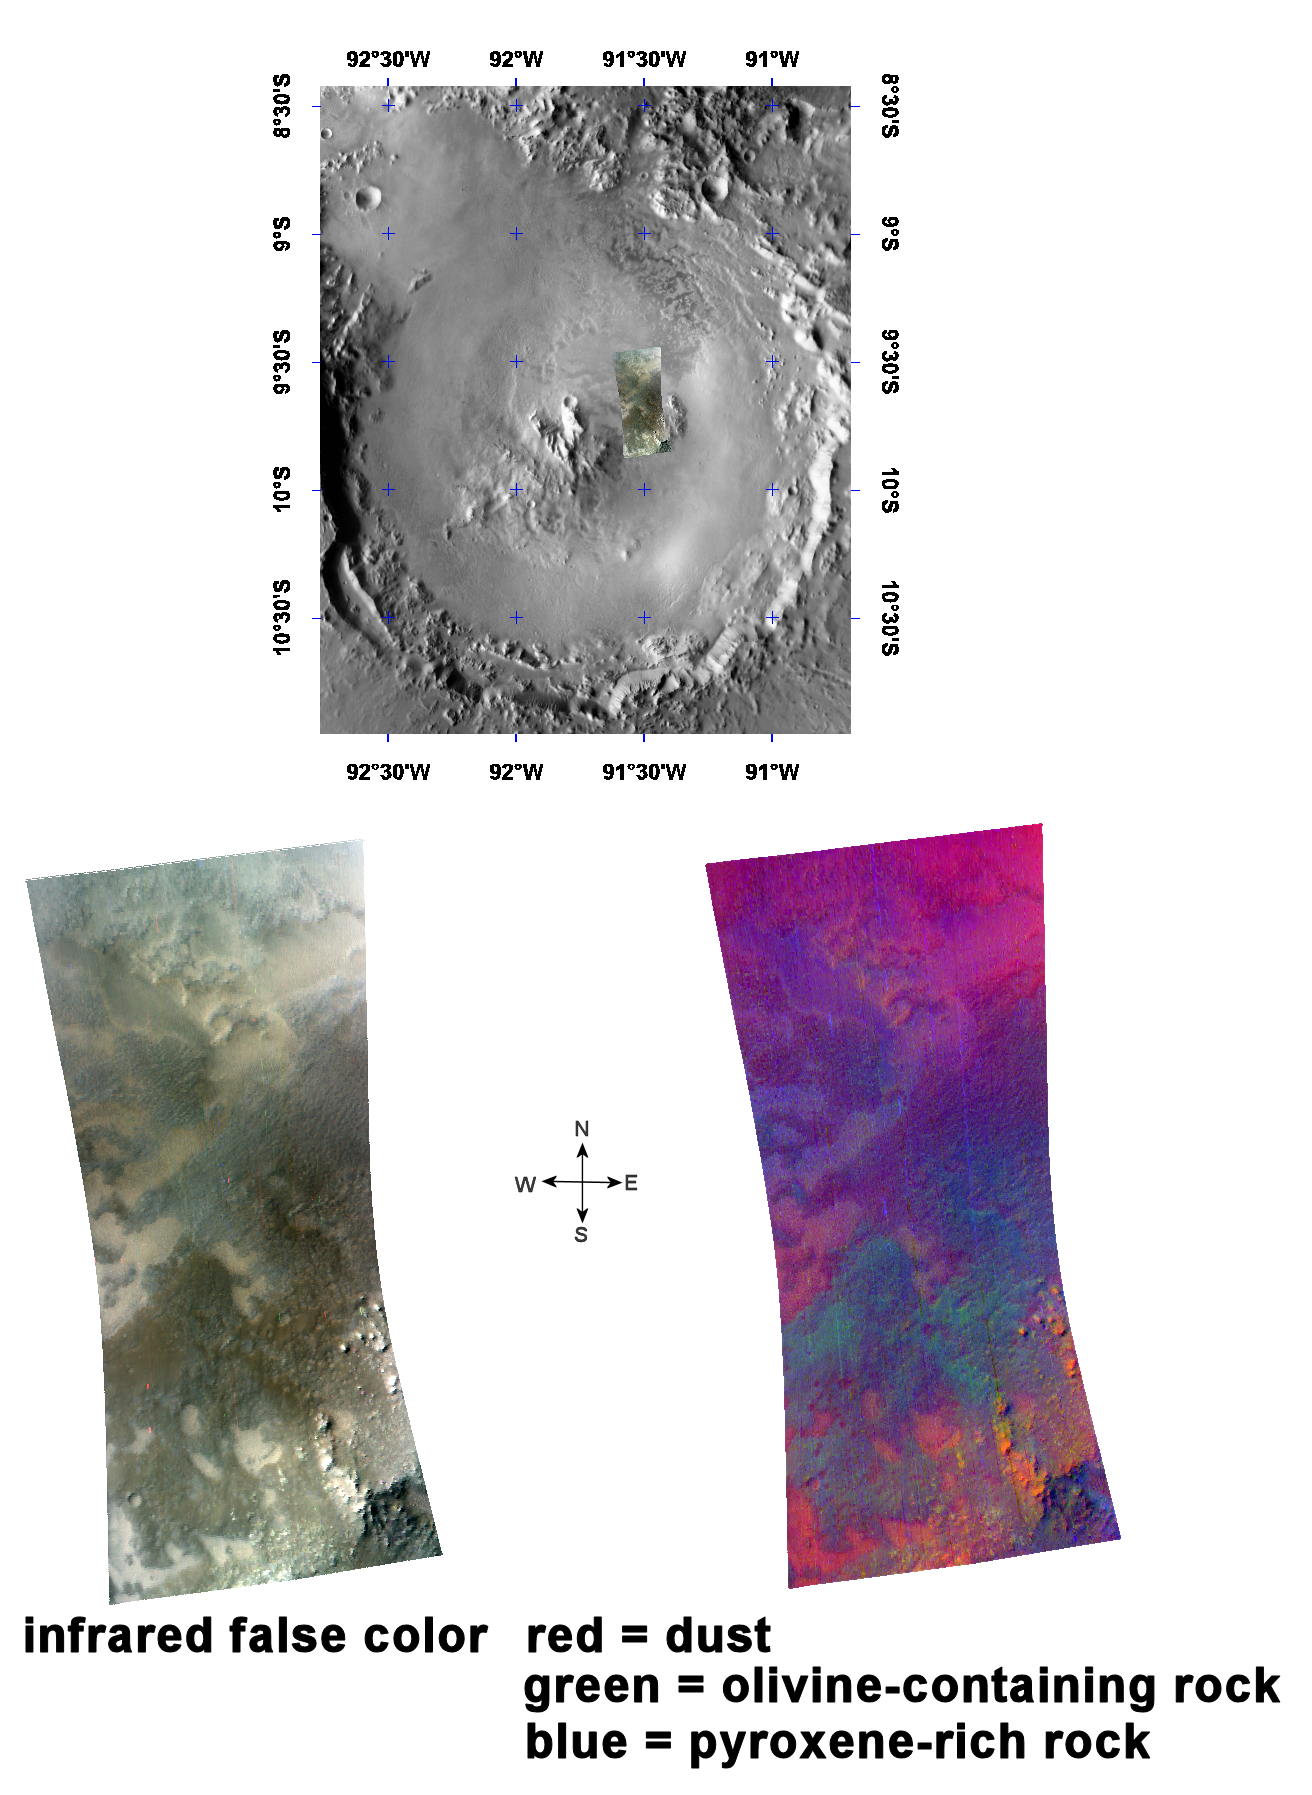

Oudemans Crater

This image of the interior of Oudemans Crater was taken by the Compact Reconnaissance Imaging Spectrometer for Mars (CRISM) at 1800 UTC (1:00 p.m. EDT) on October 2, 2006, near 9.8 degrees south latitude, 268.5 degrees east longitude. CRISM’s image was taken in 544 colors covering 0.36-3.92 micrometers, and shows features as small as 20 meters (66 feet) across.

Oudemans Crater is located at the extreme western end of Valles Marineris in the Sinai Planum region of Mars. The crater measures some 124 kilometers (77 miles) across and sports a large central peak.

Complex craters like Oudemans are formed when an object, such as an asteroid or comet, impacts the planet. The size, speed and angle at which the object hits all determine the type of crater that forms. The initial impact creates a bowl-shaped crater and flings material (known as ejecta) out in all directions along and beyond the margins of the bowl forming an ejecta blanket. As the initial crater cavity succumbs to gravity, it rebounds to form a central peak while material along the bowl’s rim slumps back into the crater forming terraces along the inner wall. If the force of the impact is strong enough, a central peak forms and begins to collapse back into the crater basin, forming a central peak ring.

The uppermost image in the montage above shows the location of CRISM data on a mosaic taken by the Mars Odyssey spacecraft’s Thermal Emission Imaging System (THEMIS). The CRISM data was taken inside the crater, on the northeast slope of the central peak.

The lower left image is an infrared false-color image that reveals several distinctive deposits. The center of the image holds a ruddy-brown deposit that appears to correlates with a ridge running southwest to northeast. Lighter, buff-colored deposits occupy low areas interspersed within the ruddy-brown deposit. The southeast corner holds small hills that form part of the central peak complex.

The lower right image shows spectral indicators of different materials, and reveals the composition of the crater floor and its central peak. Rocks rich in the volcanic mineral pyroxene, shown in blue, dominate the north-central part of the image. There is an enhanced content of the volcanic mineral olivine (shown in greens and yellows) in those parts of the images that appear ruddy brown in false color. The low-lying parts of the image that appear buff in false color are covered in dust, and shown in red. This view provides insight into the relationships of deposits beneath Oudemans Crater. The impact excavated the underlying olivine that that is enriched in the crater’s central peak. Pyroxene-rich material covered the crater’s floor, and later, low-lying areas filled with dust.

CRISM is one of six science instruments on NASA’s Mars Reconnaissance Orbiter. Led by The Johns Hopkins University Applied Physics Laboratory, Laurel, Md., the CRISM team includes expertise from universities, government agencies and small businesses in the United States and abroad. NASA’s Jet Propulsion Laboratory, a division of the California Institute of Technology in Pasadena, manages the Mars Reconnaissance Orbiter and the Mars Science Laboratory for NASA’s Science Mission Directorate, Washington. Lockheed Martin Space Systems, Denver, built the orbiter.

Credit: NASA/JPL/JHUAPL/ASU